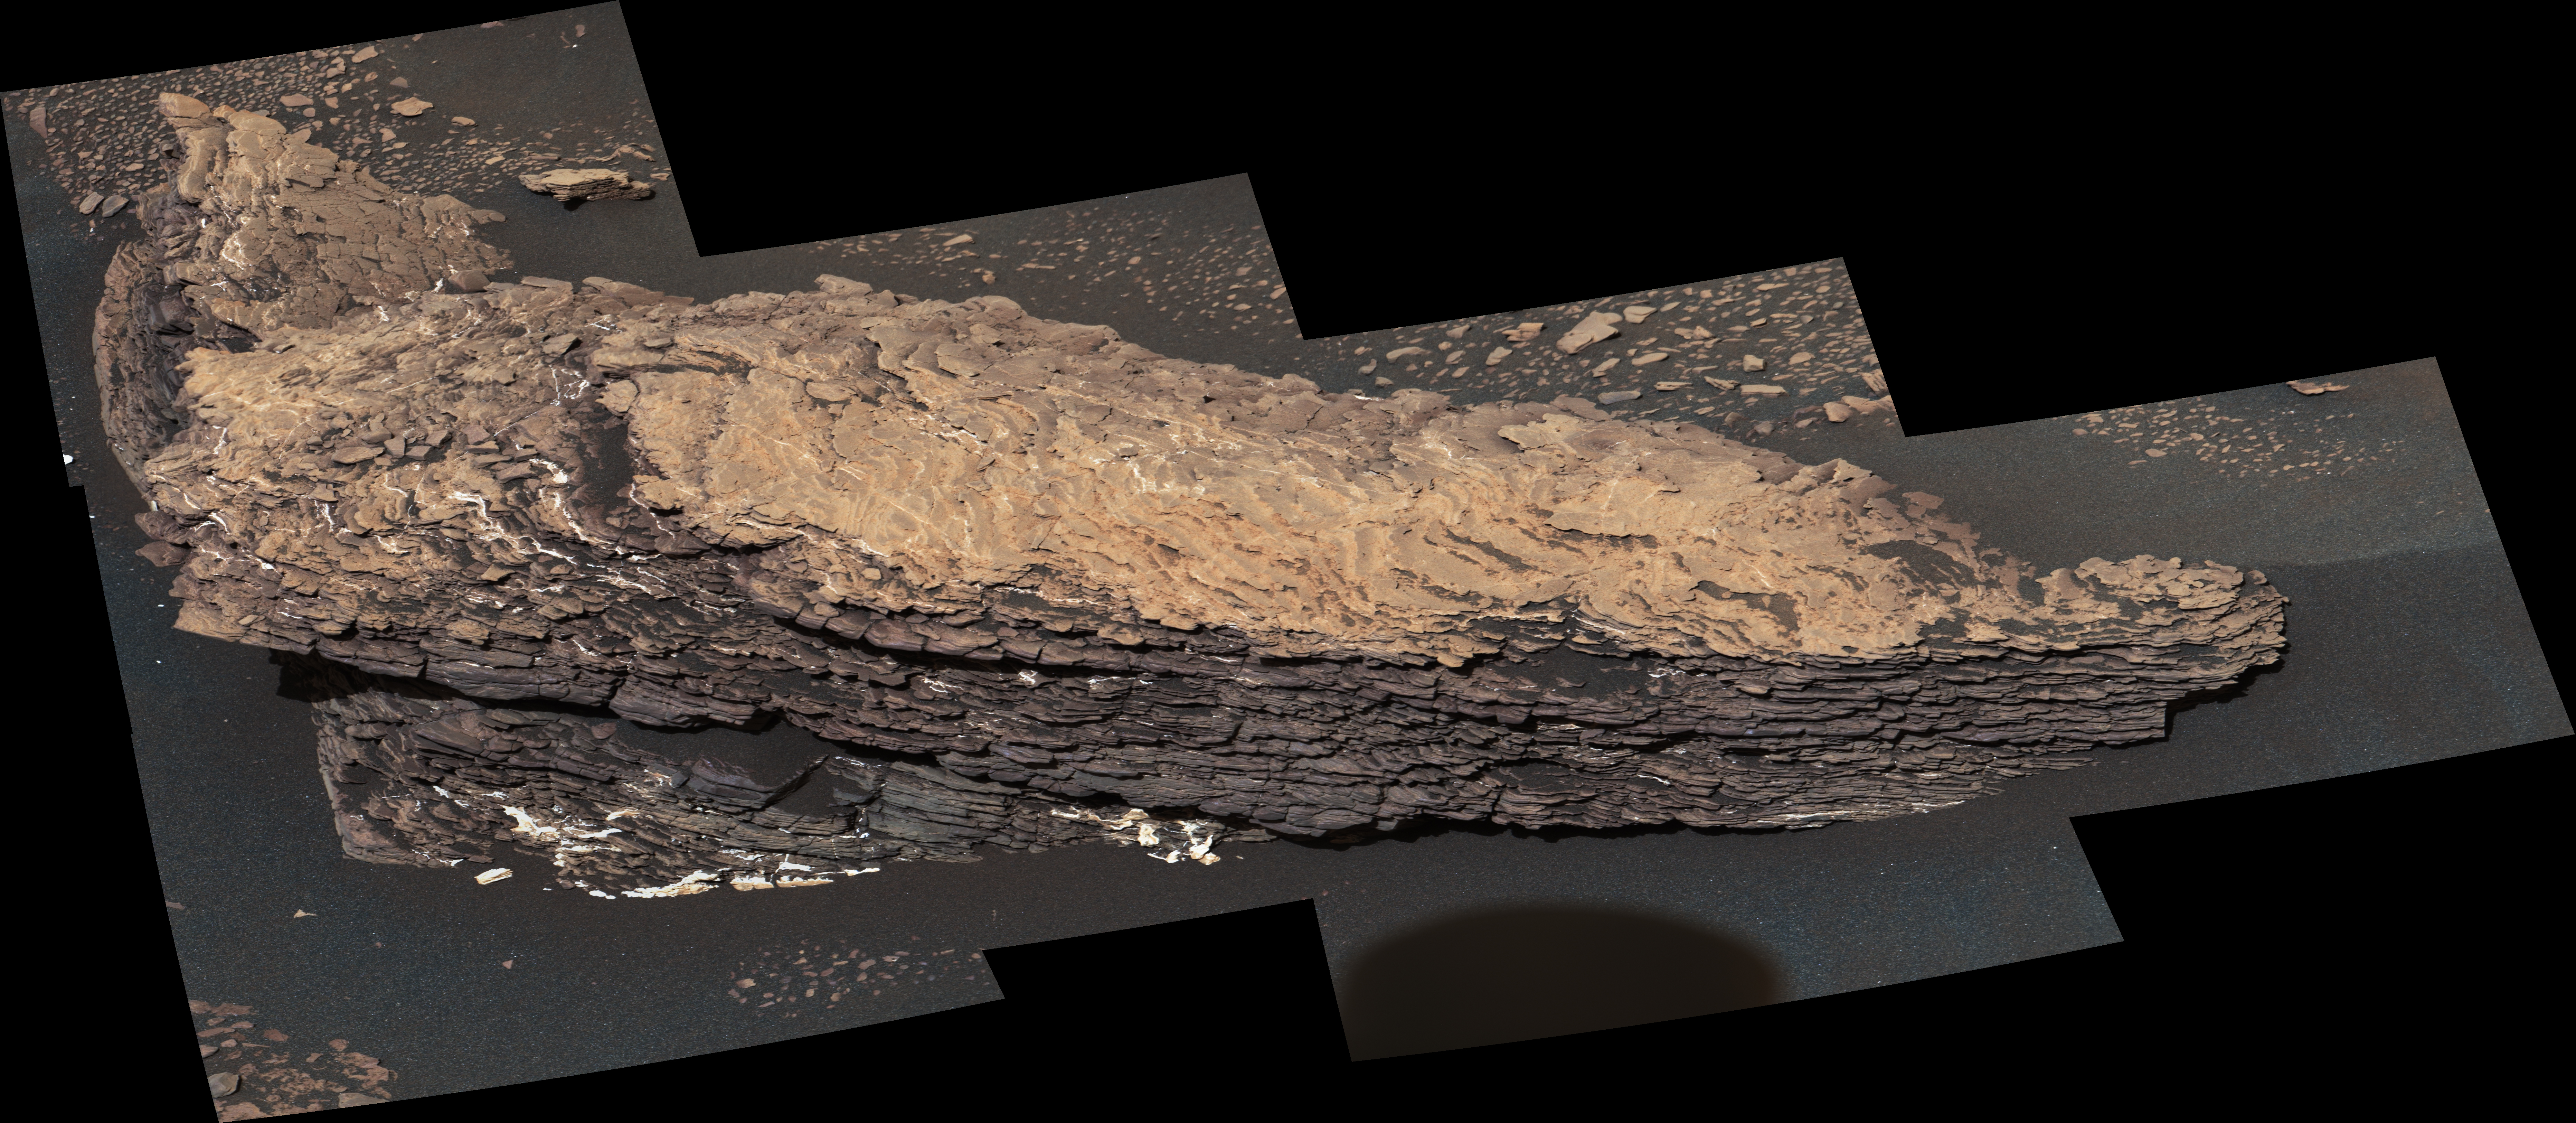

Mastcam Views Strathdon

Annotated Image

This mosaic of images shows a boulder-sized rock called “Strathdon,” which is made up of many complex layers. NASA’s Curiosity Mars rover took these images using its Mast Camera, or Mastcam, on July 9, 2019, the 2,461st Martian sol, or day, of the mission.

The color in the image has been adjusted to approximate white balancing to resemble how the rocks and sand would appear under daytime lighting conditions on Earth.

Malin Space Science Systems in San Diego built and operates Mastcam. A division of Caltech, the Jet Propulsion Laboratory in Pasadena, California, manages the Mars Science Laboratory Project for NASA’s Science Mission Directorate in Washington and built the project’s Curiosity rover.

Credit: NASA/JPL-Caltech/MSSS